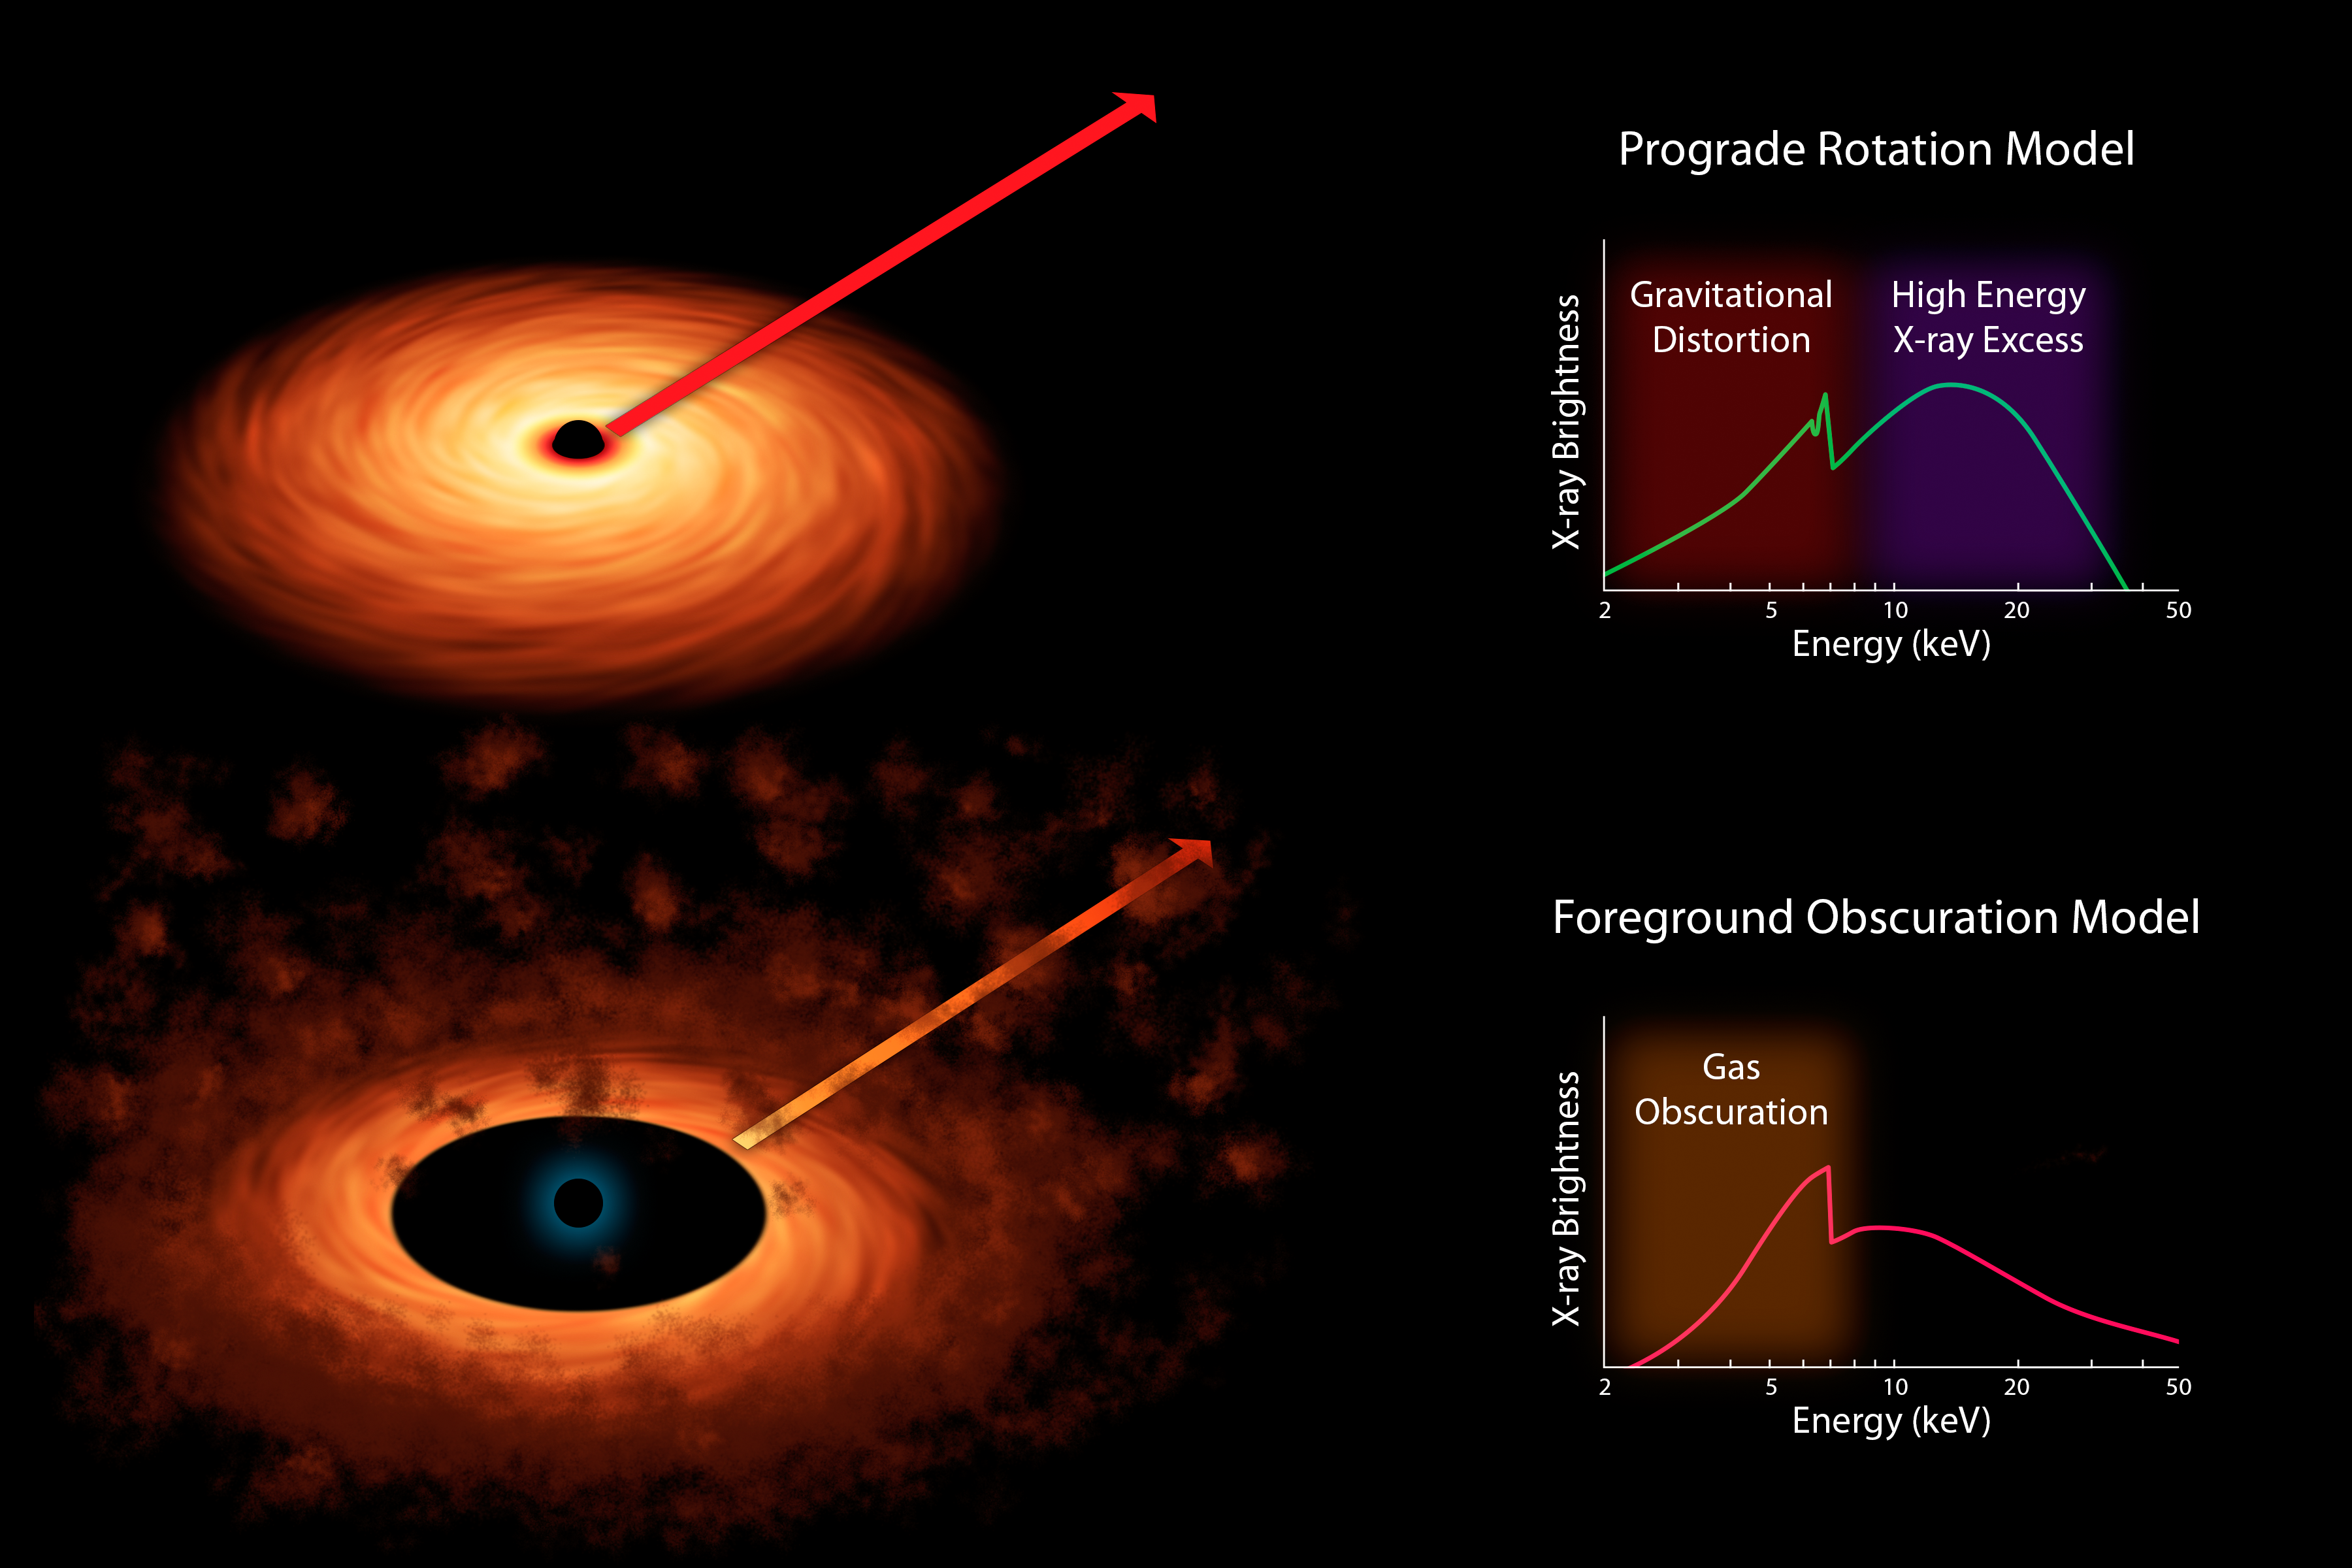

Two Models of Black Hole Spin

Scientists measure the spin rates of supermassive black holes by spreading the X-ray light into different colors. The light comes from accretion disks that swirl around black holes, as shown in both of the artist's concepts. They use X-ray space telescopes to study these colors, and, in particular, look for a "fingerprint" of iron -- the peak shown in both graphs, or spectra -- to see how sharp it is. Prior to observations with NASA's Spectroscopic Telescope Array, or NuSTAR, and the European Space Agency's XMM-Newton telescope, there were two competing models to explain why this peak might not appear to be sharp.

The "rotation" model shown at top held that the iron feature was being spread out by distorting effects caused by the immense gravity of the black hole. If this model were correct, then the amount of distortion seen in the iron feature should reveal the spin rate of the black hole.

The alternate model held that obscuring clouds lying near the black hole were making the iron line appear artificially distorted. If this model were correct, the data could not be used to measure black hole spin.

NuSTAR helped to solve the case, ruling out the alternate "obscuring cloud" model. Its high-energy X-ray data -- shown at top as green bump to the right of the peak -- revealed that features in the X-ray spectrum are in fact coming from the accretion disk and not from the obscuring clouds. Together with XMM-Newton, the space observatories were able to make the first conclusive measurement of a black hole's spin rate, and more generally, confirm that the "gravitational distortion" model is accurate.

Credit: NASA/JPL-Caltech